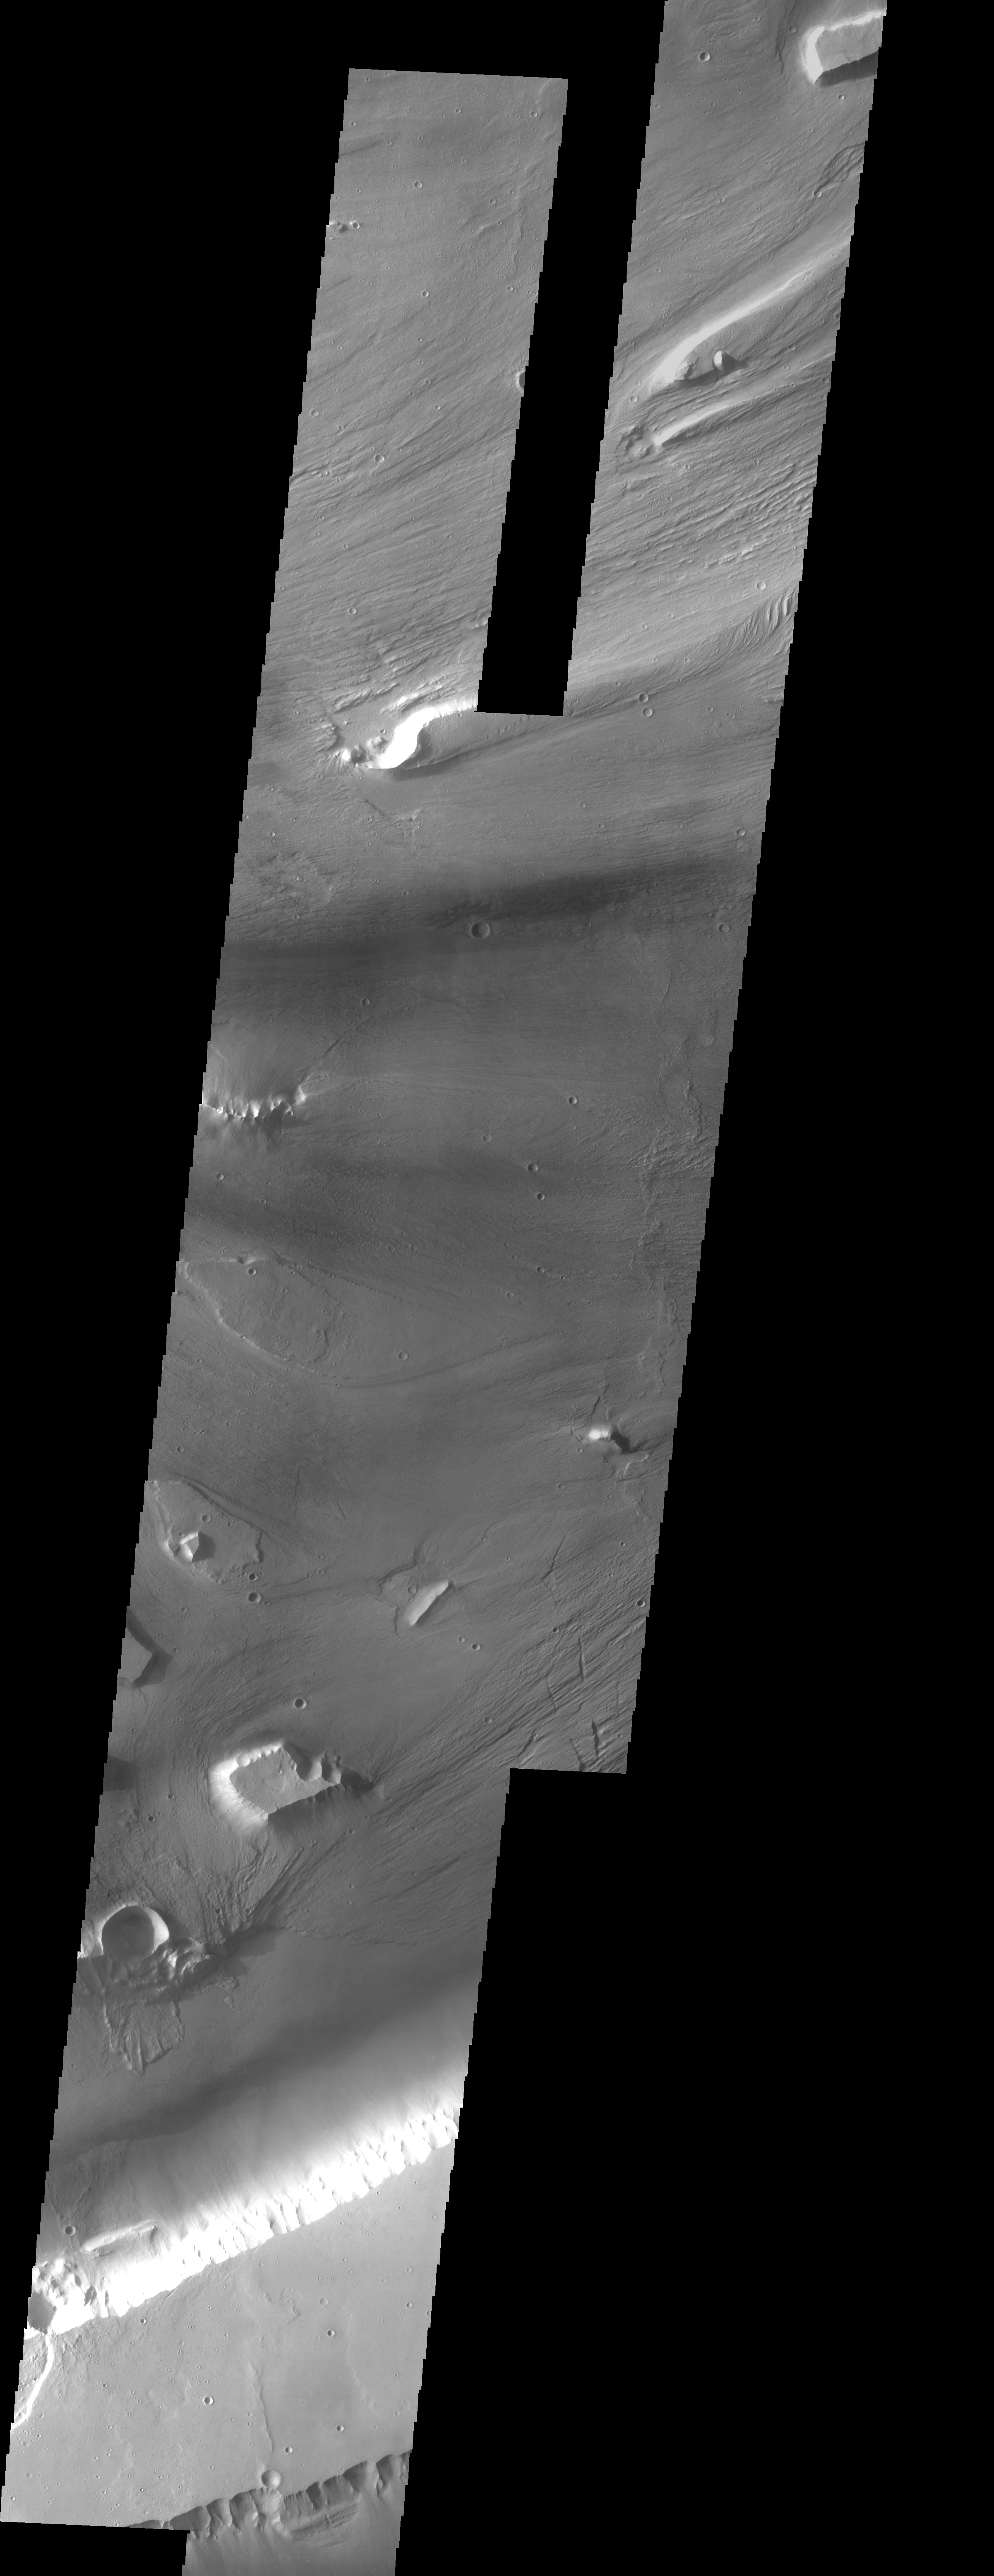

Kasei Vallis Mosaic

Kasei Vallis is our topic for the weeks of April 18 and 25. Originating on the margin of Lunae Planum, the Kasei Vallis complex contains two main channels that run east-west across Tempe Terra and empty into Chryse Planitia. During the week of April 18th we will concentrate on the northern branch of Kasei Vallis. The week of April 25 will be devoted to the southern branch.

The formation of Kasei Vallis is still being studied and several theories exist. It is thought that volcanic subsurfaceing heating in the Tharsis/Lunae Planum region resulted in a release of water, which carved the channels and produced the landforms seen within the channels. One theory is that this was a one-time catastropic event, another theory speculates that several flooding events occurred over a long time period. Others have proposed that some of the landforms (especially scour marks and teardropshaped “islands”) are the result of glacial flow rather than liquid flow. Teardrop shaped islands are common in terrestrial rivers, where the water is eroding material in the channel. A glacial feature called a drumlin has the exact sameshape, but is formed by deposition beneath continental glaciers.

This three-image mosaic illustrates the variety of features and textures within Kasei Vallis.

Image information: VIS instrument. Latitude 24.5, Longitude 297.5 East (62.5 West). 19 meter/pixel resolution.

Note: this THEMIS visual image has not been radiometrically nor geometrically calibrated for this preliminary release. An empirical correction has been performed to remove instrumental effects. A linear shift has been applied in the cross-track and down-track direction to approximate spacecraft and planetary motion. Fully calibrated and geometrically projected images will be released through the Planetary Data System in accordance with Project policies at a later time.

NASA’s Jet Propulsion Laboratory manages the 2001 Mars Odyssey mission for NASA’s Office of Space Science, Washington, D.C. The Thermal Emission Imaging System (THEMIS) was developed by Arizona State University, Tempe, in collaboration with Raytheon Santa Barbara Remote Sensing. The THEMIS investigation is led by Dr. Philip Christensen at Arizona State University. Lockheed Martin Astronautics, Denver, is the prime contractor for the Odyssey project, and developed and built the orbiter. Mission operations are conducted jointly from Lockheed Martin and from JPL, a division of the California Institute of Technology in Pasadena.

Credit: NASA/JPL/Arizona State University